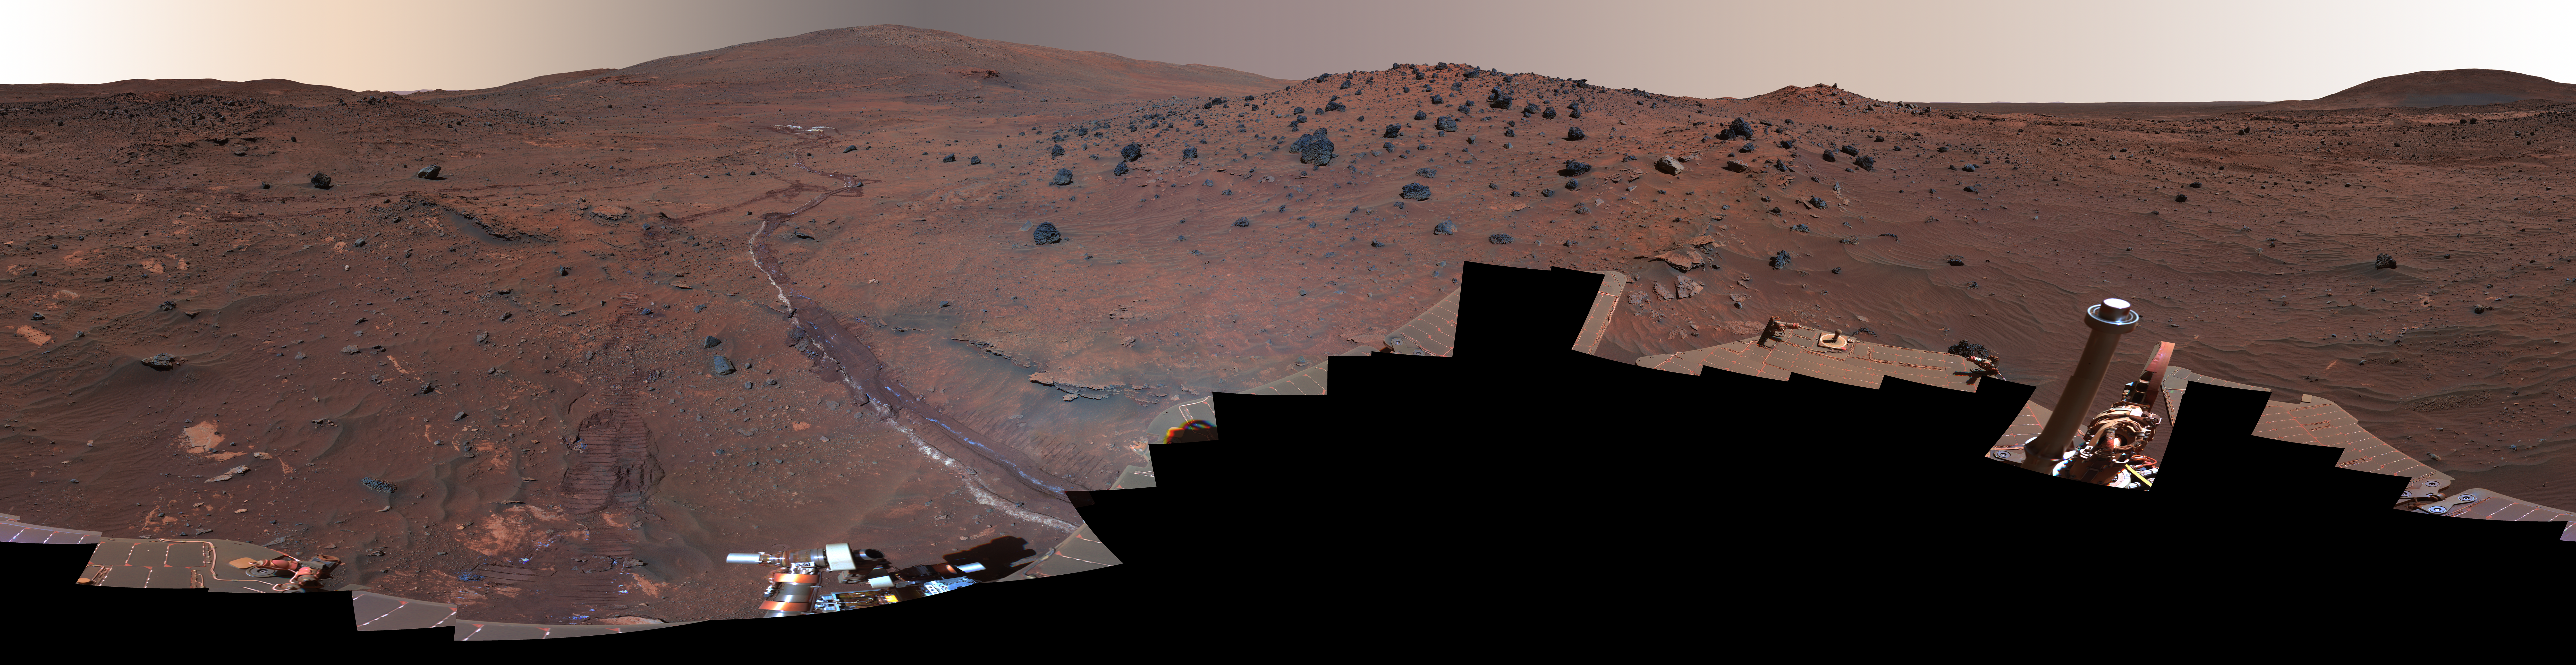

‘McMurdo’ Panorama from Spirit’s ‘Winter Haven’ (False Color)

This 360-degree view, called the “McMurdo” panorama, comes from the panoramic camera (Pancam) on NASA’s Mars Exploration Rover Spirit. From April through October 2006, Spirit has stayed on a small hill known as “Low Ridge.” There, the rover’s solar panels are tilted toward the sun to maintain enough solar power for Spirit to keep making scientific observations throughout the winter on southern Mars. This view of the surroundings from Spirit’s “Winter Haven” is presented in exaggerated color to enhance color differences among rocks, soils and sand.

Oct. 26, 2006, marks Spirit’s 1,000th sol of what was planned as a 90-sol mission. (A sol is a Martian day, which lasts 24 hours, 39 minutes, 35 seconds). The rover has lived through the most challenging part of its second Martian winter. Its solar power levels are rising again. Spring in the southern hemisphere of Mars will begin in early 2007. Before that, the rover team hopes to start driving Spirit again toward scientifically interesting places in the “Inner Basin” and “Columbia Hills” inside Gusev crater. The McMurdo panorama is providing team members with key pieces of scientific and topographic information for choosing where to continue Spirit’s exploration adventure.

The Pancam began shooting component images of this panorama during Spirit’s sol 814 (April 18, 2006) and completed the part shown here on sol 932 (Aug. 17, 2006). The panorama was acquired using all 13 of the Pancam’s color filters, using lossless compression for the red and blue stereo filters, and only modest levels of compression on the remaining filters. The overall panorama consists of 1,449 Pancam images and represents a raw data volume of nearly 500 megabytes. It is thus the largest, highest-fidelity view of Mars acquired from either rover. Additional photo coverage of the parts of the rover deck not shown here was completed on sol 980 (Oct. 5, 2006). The team is completing the processing and mosaicking of those final pieces of the panorama, and that image will be released on the Web shortly to augment this McMurdo panorama view.

This beautiful scene reveals a tremendous amount of detail in Spirit’s surroundings. Many dark, porous-textured volcanic rocks can be seen around the rover, including many on Low Ridge. Two rocks to the right of center, brighter and smoother-looking in this image and more reflective in infrared observations by Spirit’s miniature thermal emission spectrometer, are thought to be meteorites. On the right, “Husband Hill” on the horizon, the rippled “El Dorado” sand dune field near the base of that hill, and lighter-toned “Home Plate” below the dunes provide context for Spirit’s travels since mid-2005. Left of center, tracks and a trench dug by Spirit’s right-front wheel, which no longer rotates, have exposed bright underlying material. This bright material is evidence of sulfur-rich salty minerals in the subsurface, which may provide clues about the watery past of this part of Gusev Crater.

Spirit has stayed busy at Winter Haven during the past six months even without driving. In addition to acquiring this spectacular panorama, the rover team has also acquired significant new assessments of the elemental chemistry and mineralogy of rocks and soil targets within reach of the rover’s arm. The team plans soon to have Spirit drive to a very nearby spot on Low Ridge to access different rock and soil samples while maintaining a good solar panel tilt toward the sun for the rest of the Martian winter.

Despite the long span of time needed for acquiring this 360-degree view — a few images at a time every few sols over a total of 119 sols because the available power was so low — the lighting and color remain remarkably uniform across the mosaic. This fact attests to the repeatability of wintertime sols on Mars in the southern hemisphere. This is the time of year when Mars is farthest from the sun, so there is much less dust storm and dust devil activity than at other times of the year.

This is a false-color, red-green-blue composite panorama generated from images taken through the Pancam’s 750-nanometer, 530-nanometer and 430-nanometer filters.

Credit: NASA/JPL/Cornell